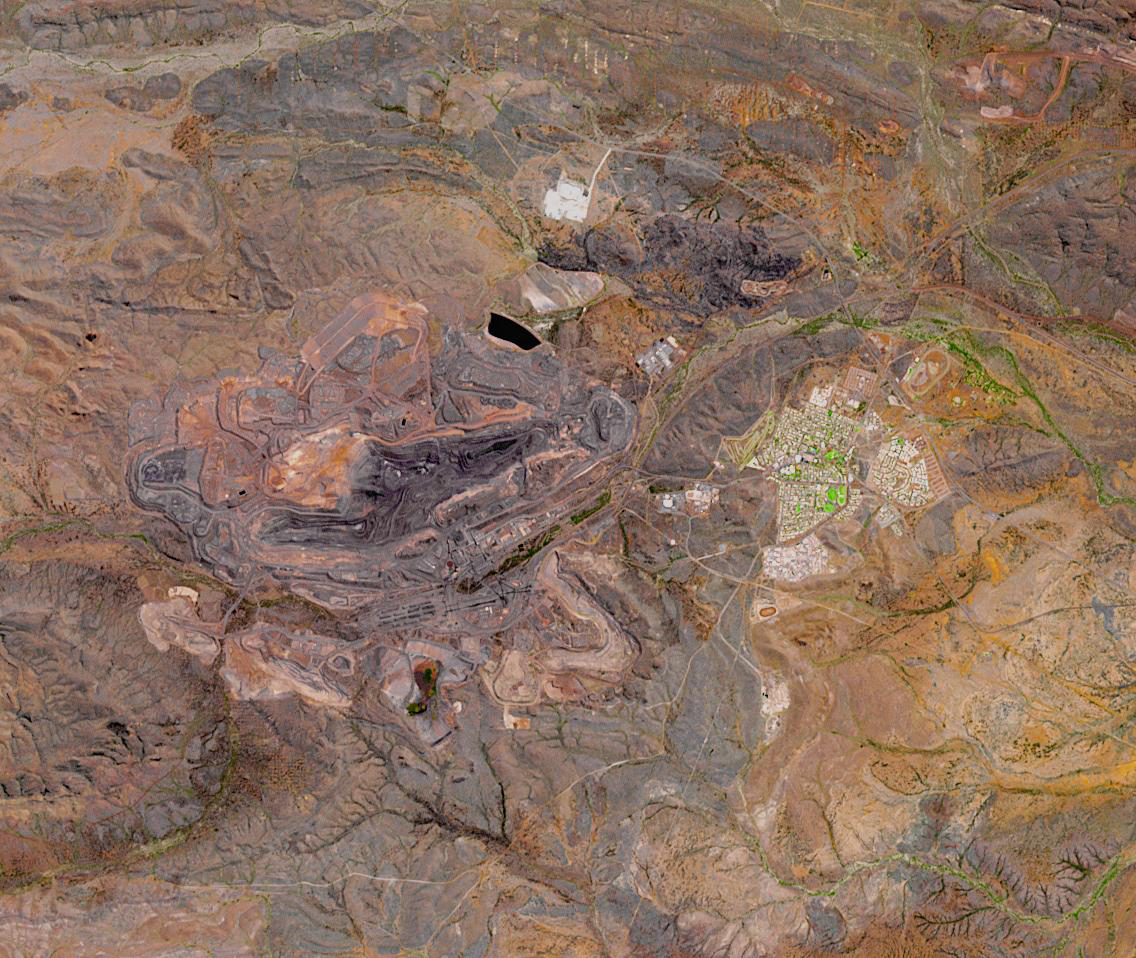

Mount Whaleback Iron Ore Mine, Australia

The Mount Whaleback open pit iron ore mine is located 6 km west of the town of Newman in the Pilbara region of Western Australia. It is currently the fifth largest iron mine in the world. The iron occurs in banded iron ore formations, created about 2.5 billion years ago when microorganisms first produced massive amounts of oxygen, oxidizing and precipitating the free iron in the oceans. The image was acquired October 2, 2017, covers an area of 14.4 by 17 km, and is located at 23.3 degrees south, 119.7 degrees east.

With its 14 spectral bands from the visible to the thermal infrared wavelength region and its high spatial resolution of about 50 to 300 feet (15 to 90 meters), ASTER images Earth to map and monitor the changing surface of our planet. ASTER is one of five Earth-observing instruments launched Dec. 18, 1999, on Terra. The instrument was built by Japan’s Ministry of Economy, Trade and Industry. A joint U.S./Japan science team is responsible for validation and calibration of the instrument and data products.

The broad spectral coverage and high spectral resolution of ASTER provides scientists in numerous disciplines with critical information for surface mapping and monitoring of dynamic conditions and temporal change. Example applications are monitoring glacial advances and retreats; monitoring potentially active volcanoes; identifying crop stress; determining cloud morphology and physical properties; wetlands evaluation; thermal pollution monitoring; coral reef degradation; surface temperature mapping of soils and geology; and measuring surface heat balance.

The U.S. science team is located at NASA’s Jet Propulsion Laboratory in Pasadena, Calif. The Terra mission is part of NASA’s Science Mission Directorate, Washington.

Credit: NASA/METI/AIST/Japan Space Systems, and U.S./Japan ASTER Science Team